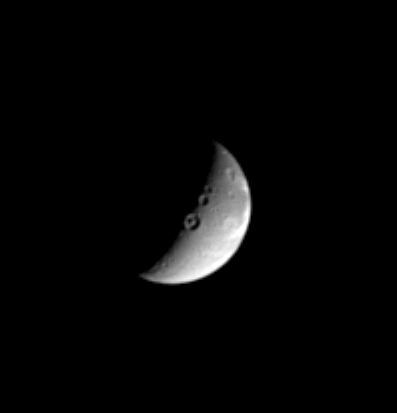

Craters ‘Twixt Day and Night

Three sizeable impact craters, including one with a marked central peak, lie along the line that divides day and night on the Saturnian moon, Dione (dee-OH-nee), which is 1,118 kilometers, or 695 miles across. The low angle of the Sun along the terminator, as this dividing line is called, brings details like these craters into sharp relief.

This view shows principally the leading hemisphere of Dione. Some of this moon’s bright, wispy streaks can be seen curling around its eastern limb. Cassini imaged the wispy terrain at high resolution during its first Dione flyby on Dec. 14, 2004.

This image was taken in visible light with the Cassini spacecraft narrow angle camera on Nov. 1, 2004, at a distance of 2.4 million kilometers (1.5 million miles) from Dione and at a Sun-Dione-spacecraft, or phase, angle of 106 degrees. North is up. The image scale is 14 kilometers (8.7 miles) per pixel. The image has been magnified by a factor of two and contrast-enhanced to aid visibility of surface features.

The Cassini-Huygens mission is a cooperative project of NASA, the European Space Agency and the Italian Space Agency. The Jet Propulsion Laboratory, a division of the California Institute of Technology in Pasadena, manages the mission for NASA’s Science Mission Directorate, Washington, D.C. The Cassini orbiter and its two onboard cameras were designed, developed and assembled at JPL. The imaging team is based at the Space Science Institute, Boulder, Colo.

Credit: NASA/JPL/Space Science Institute